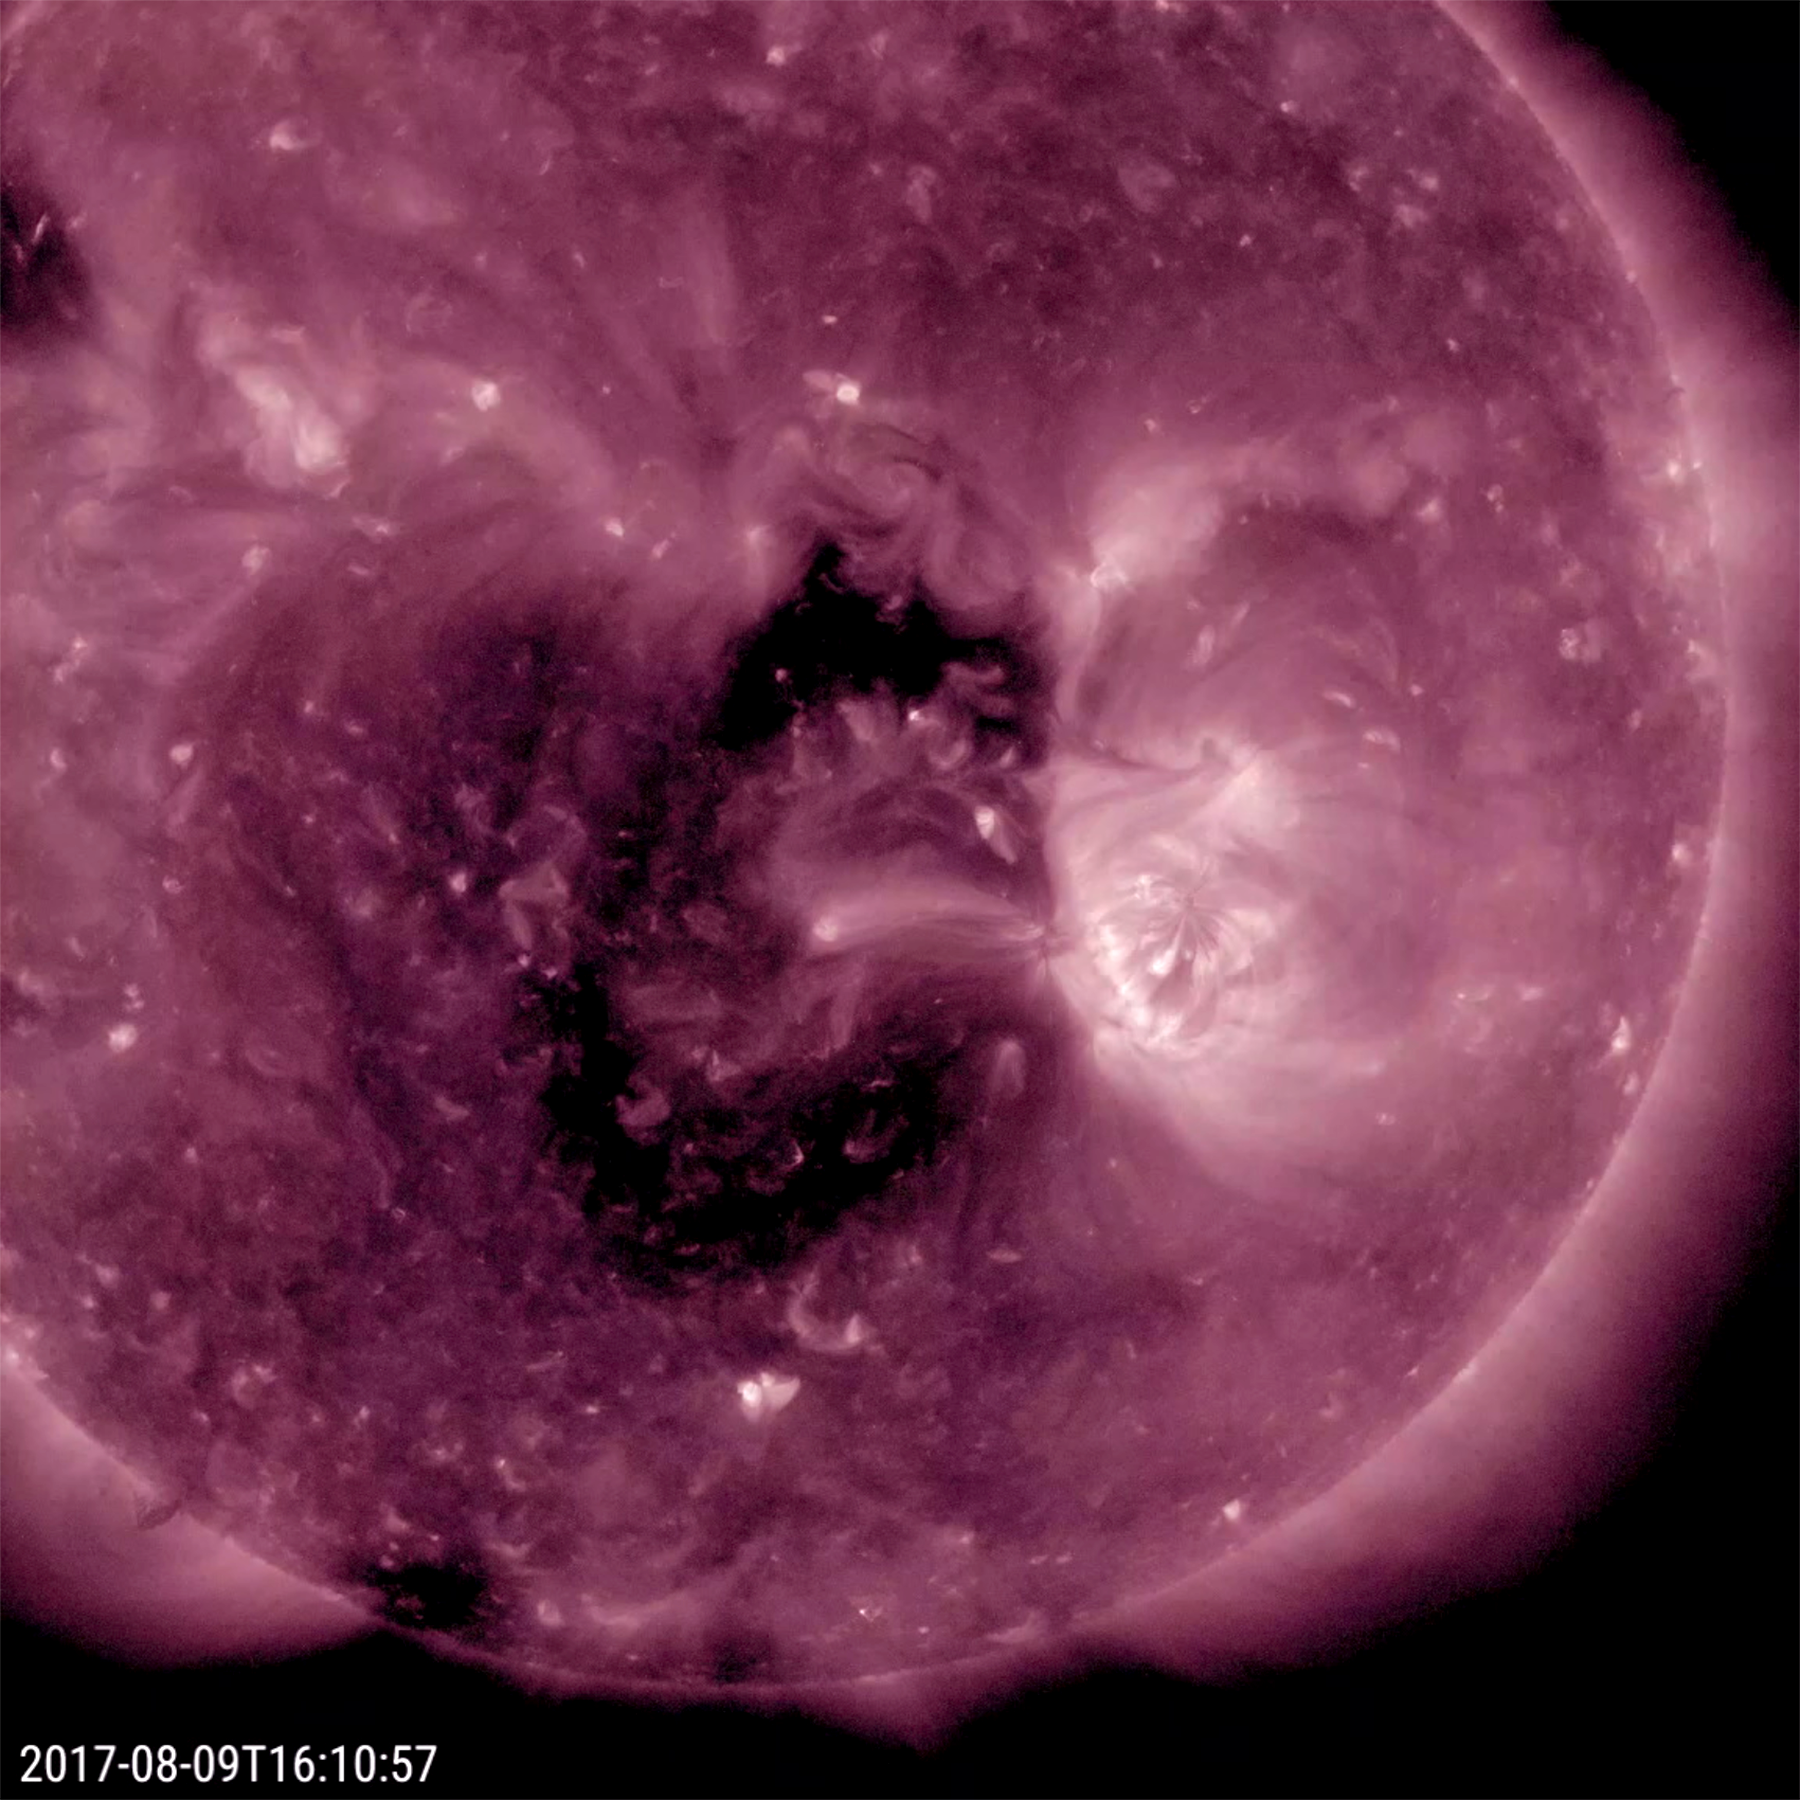

Coronal Hole Faces Earth

A substantial coronal hole rotated into a position where it is facing Earth (Aug. 9-11, 2017). Coronal holes are areas of open magnetic field that spew out charged particles as solar wind that spreads into space. If that solar wind interacts with our own magnetosphere it can generate aurora. In this view of the sun in extreme ultraviolet light, the coronal hole appears as the dark stretch near the center of the sun. It was the most distinctive feature on the sun over the past week.

Movies
PIA21874_CoronalHole_211_big.mp4
PIA21874_CoronalHole_211_sm.mp4

SDO is managed by NASA’s Goddard Space Flight Center, Greenbelt, Maryland, for NASA’s Science Mission Directorate, Washington. Its Atmosphere Imaging Assembly was built by the Lockheed Martin Solar Astrophysics Laboratory (LMSAL), Palo Alto, California.

Credit: NASA/GSFC/Solar Dynamics Observatory